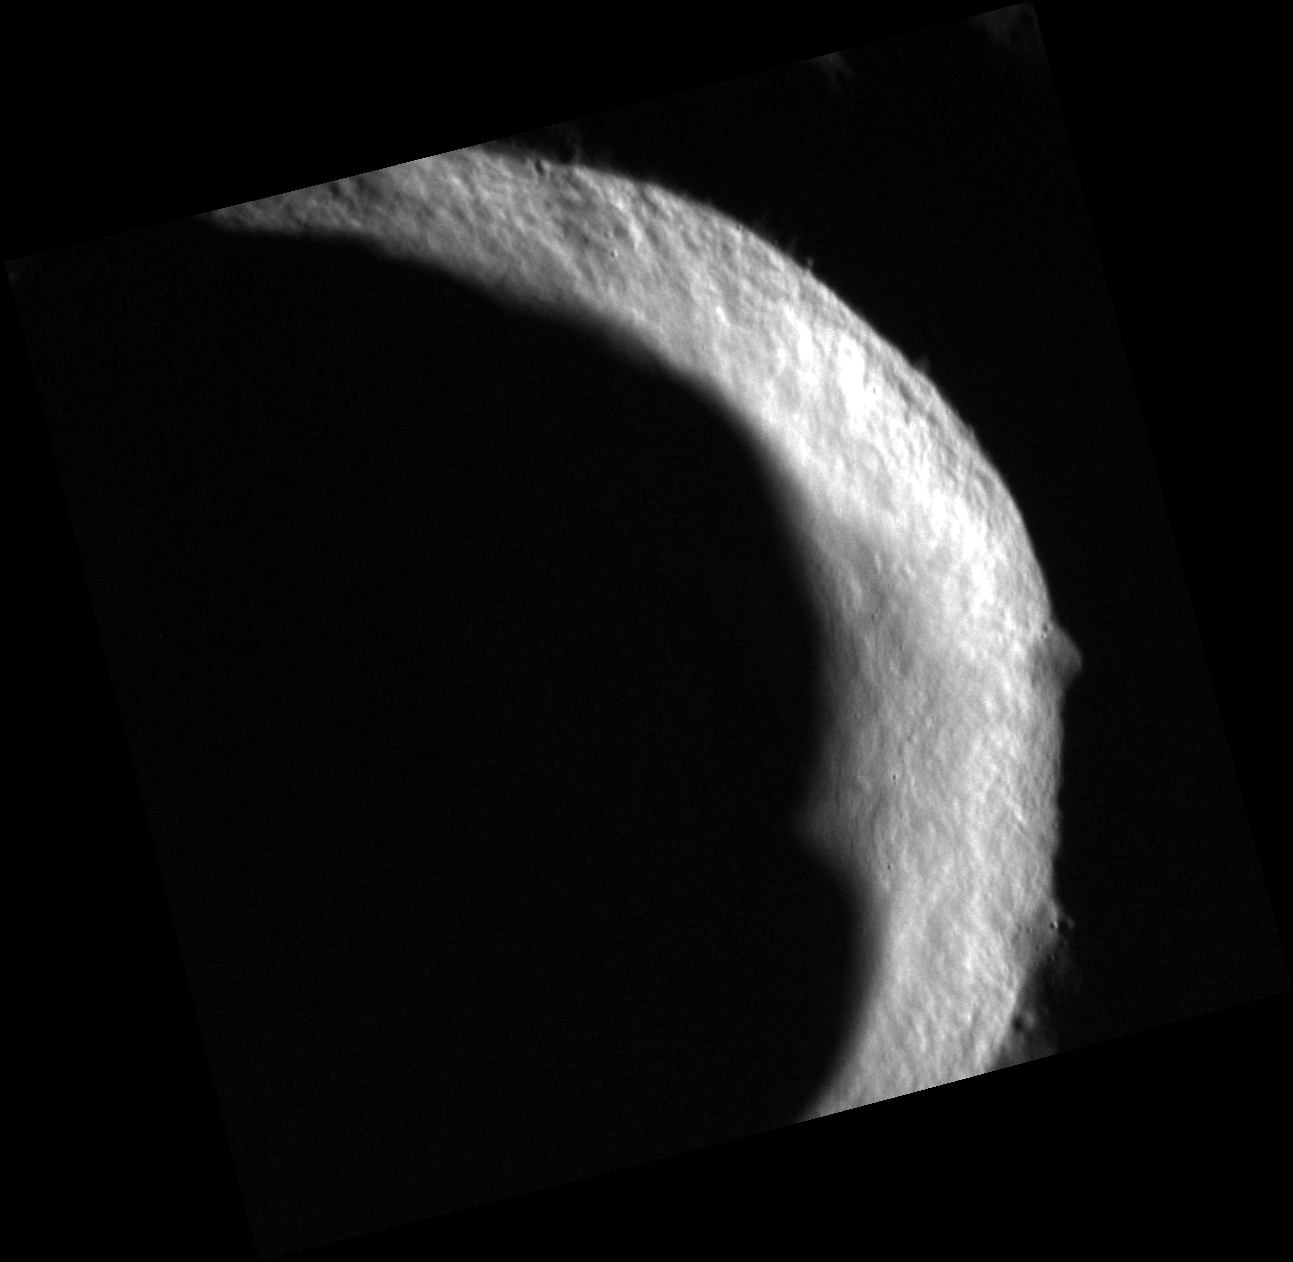

A Game of Shadows

The illuminated wall of this unnamed crater forms a striking contrast to its shadowed floor. Some of this crater’s floor lies in permanent shadow and hosts radar-bright deposits, which may contain water ice.

This image was acquired as a high-resolution targeted observation. Targeted observations are images of a small area on Mercury’s surface at resolutions much higher than the 200-meter/pixel morphology base map. It is not possible to cover all of Mercury’s surface at this high resolution, but typically several areas of high scientific interest are imaged in this mode each week.

Date acquired: August 30, 2012
Image Mission Elapsed Time (MET): 254799125
Image ID: 2485924
Instrument: Narrow Angle Camera (NAC) of the Mercury Dual Imaging System (MDIS)
Center Latitude: 70.47°
Center Longitude: 74.83° E
Resolution: 13 meters/pixel
Scale: This unnamed crater is approximately 19 km (12 mi.) in diameter.
Incidence Angle: 84.7°
Emission Angle: 16.4°
Phase Angle: 101.1°

The MESSENGER spacecraft is the first ever to orbit the planet Mercury, and the spacecraft’s seven scientific instruments and radio science investigation are unraveling the history and evolution of the Solar System’s innermost planet. Visit the Why Mercury? section of this website to learn more about the key science questions that the MESSENGER mission is addressing. During the one-year primary mission, MDIS acquired 88,746 images and extensive other data sets. MESSENGER is now in a year-long extended mission, during which plans call for the acquisition of more than 80,000 additional images to support MESSENGER’s science goals.

These images are from MESSENGER, a NASA Discovery mission to conduct the first orbital study of the innermost planet, Mercury. For information regarding the use of images, see the MESSENGER image use policy.

Credit: NASA/Johns Hopkins University Applied Physics Laboratory/Carnegie Institution of Washington